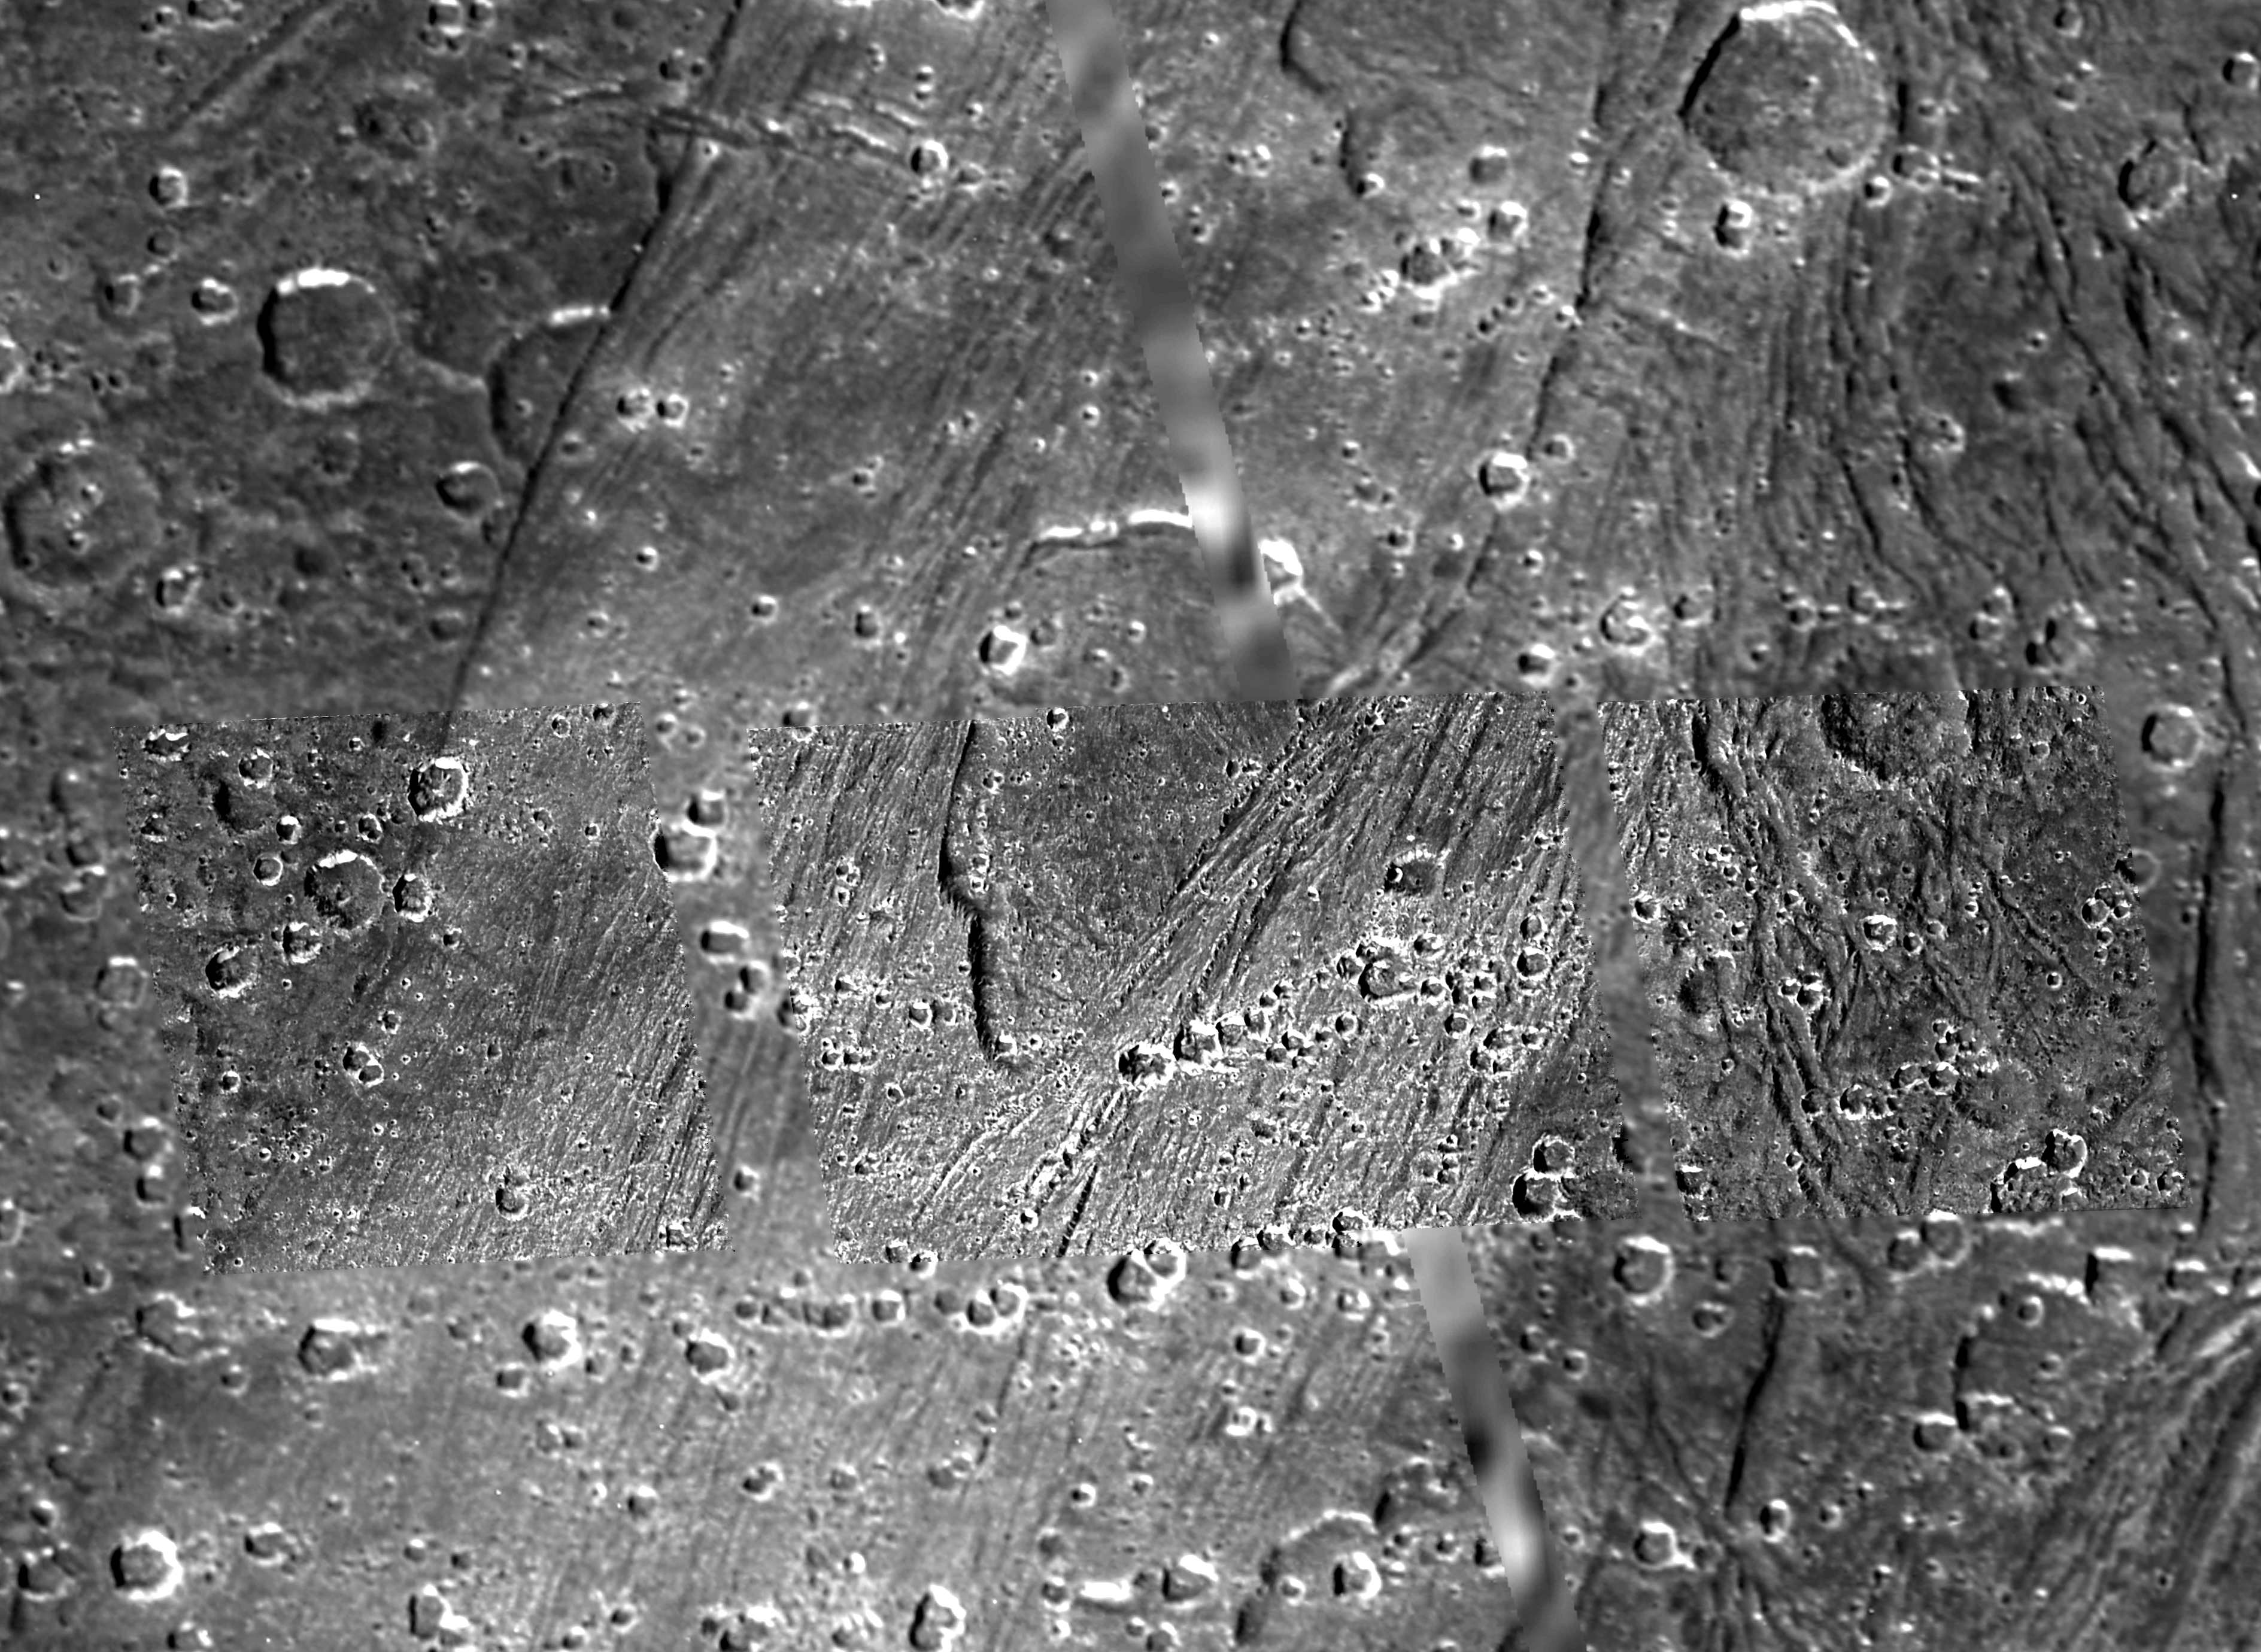

Caldera-like depression on Ganymede

The shallow, scalloped depression in the center of this picture from NASA’s Galileo spacecraft is a caldera-like feature 5 to 20 kilometers (3 to 12 miles) wide on Jupiter’s largest moon, Ganymede.

Calderas are surface depressions formed by collapse above a subsurface concentration of molten material. Some shallow depressions in bright, smooth areas of Ganymede have some overall similarities to calderas on Earth and on Jupiter’s moon Io.

On Ganymede, caldera-like depressions may serve as sources of bright, volcanic flows of liquid water and slush, an idea supported by a Ganymede photo obtained by Galileo during its seventh orbit and available at PIA01614. In the more recent image here, from Galileo’s 28th orbit, a tall scarp marks the western boundary of a caldera-like feature. The western scarp is aligned similarly to older tectonic grooves visible in the image, suggesting the feature has collapsed along older lines of weakness. The interior is mottled in appearance, yet smooth compared to most of Ganymede’s bright terrain seen at high resolution. The eastern boundary of the caldera-like feature is cut by younger, grooved terrain. Small impact craters pepper the scene, but the lack of a raised rim argues against an impact origin for the caldera-like feature itself. Instead, water-rich icy lava may have once flowed out of it toward the east. If so, later tectonism could have erased any telltale evidence of volcanic flow fronts. Direct evidence for icy volcanism on Ganymede continues to be elusive.

North is to the top of the picture and the Sun illuminates the surface from the left. The image, centered at -24 degrees latitude and 318 degrees longitude, covers an area approximately 162 by 119 kilometers (101 by 74 miles). The resolution is 43 meters (141 feet) per picture element.

This image and other images and data received from Galileo are posted on the Galileo mission home page at http://www.jpl.nasa.gov/galileo. Background information and educational context for the images can be found at http://www.jpl.nasa.gov/galileo/sepo.

The Jet Propulsion Laboratory, a division of the California Institute of Technology in Pasadena, manages the Galileo mission for NASA’s Office of Space Science, Washington, D.C.

This image was produced by Brown University, Providence, R.I.,http://www.planetary.brown.edu/.

Credit: NASA/JPL/Brown University